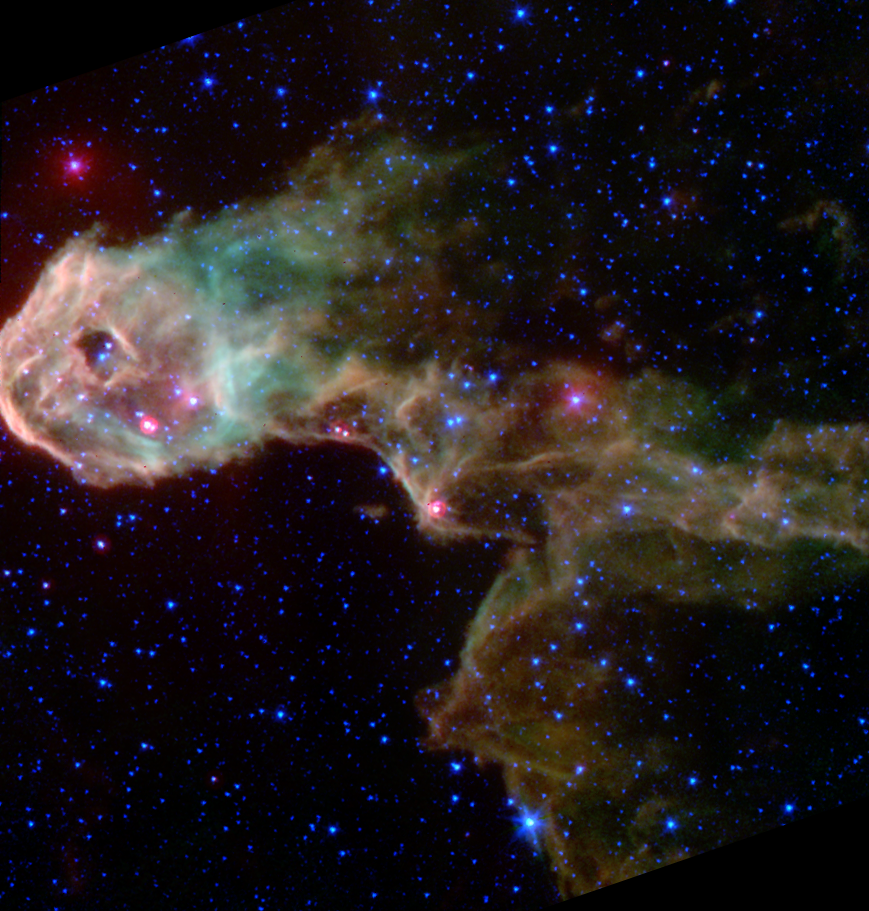

Spitzer/MIPS+IRAC composite image of a dark globule in IC 1396

This NASA Spitzer Space Telescope image reveals a glowing stellar nursery within a dark globule in IC 1396 that is opaque in visible light. Spitzer pierces through the obscuration to reveal the birth of new protostars, or embryonic stars, and young stars never before seen.

The Elephant's Trunk Nebula is an elongated dark globule within the emission nebula IC 1396 in the constellation of Cepheus. Located at a distance of 2,450 light-years, the globule is a condensation of dense gas that is barely surviving the strong ionizing radiation from a nearby massive star. The globule is being compressed by the surrounding ionized gas.

The Spitzer image is a product of combining data from the observatory's multiband imaging photometer and the infrared array camera. The thermal emission at 24 microns measured by the photometer (red) is combined with near-infrared emission from the camera at 3.6/4.5 microns (blue) and from 5.8/8.0 microns (green). The colors of the diffuse emission and filaments vary, and are a combination of molecular hydrogen (which tends to be green) and polycyclic aromatic hydrocarbon (brown) emissions.

Within the globule, a half dozen newly discovered protostars are easily discernible as the bright red-tinted objects, mostly along the southern rim of the globule. These were previously undetected at visible wavelengths due to obscuration by the thick cloud ('globule body') and by dust surrounding the newly forming stars. The newborn stars form in the dense gas because of compression by the wind and radiation from a nearby massive star (located outside the field of view to the left). The winds from this unseen star are also responsible for producing the spectacular filamentary appearance of the globule itself, which resembles that of a flying dragon.

The Spitzer Space Telescope also sees many newly discovered young stars, often enshrouded in dust, which may be starting the nuclear fusion that defines a star. These young stars are too cool to be seen at visible wavelengths. Both the protostars and young stars are bright in the mid-infrared because of their surrounding discs of solid material. A few of the visible-light stars in this image were found to have excess infrared emission, suggesting they are more mature stars surrounded by primordial remnants from their formation, or from crumbling asteroids and comets in their planetary systems.

Credit: NASA/JPL-Caltech/W. Reach (SSC/Caltech)